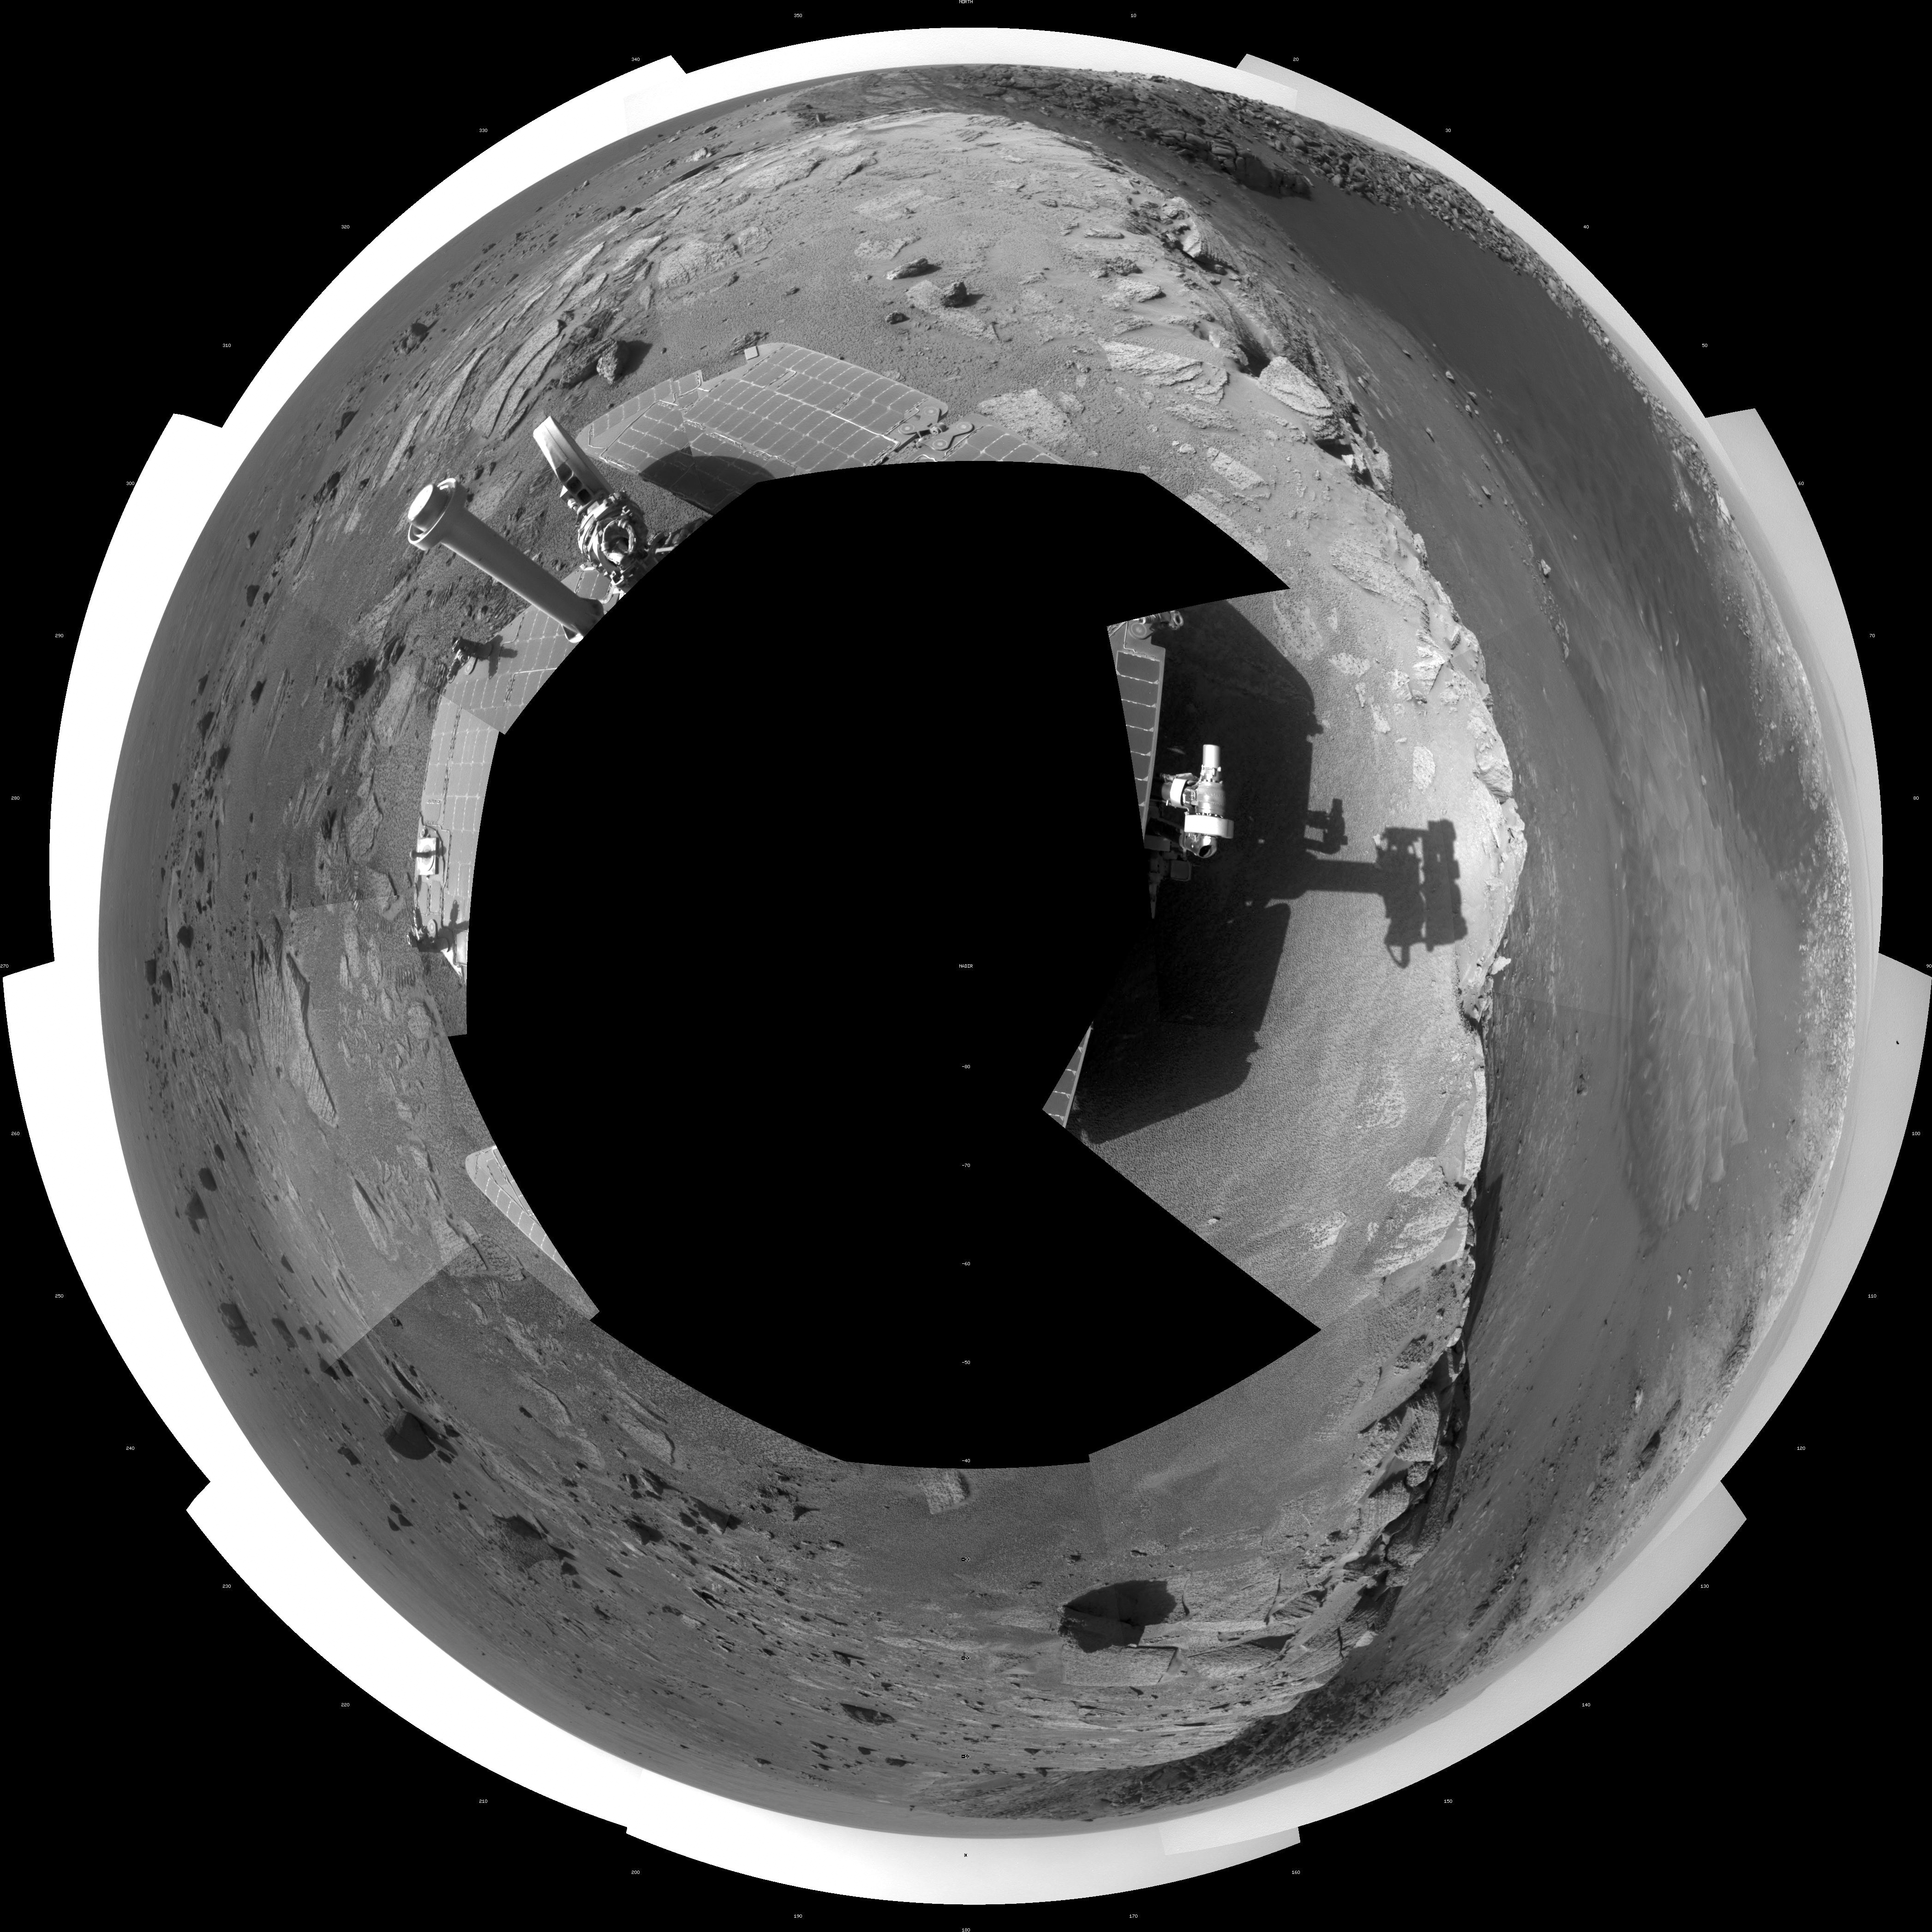

View of ‘Santa Maria’ Crater from Western Rim, Sol 2454 (Polar)

This 360-degree mosaic of images from the navigation camera on NASA’s Mars Exploration Rover Opportunity shows the view from the western rim of “Santa Maria” crater on the 2,454th Martian day, or sol, of Opportunity’s work on Mars (Dec. 19, 2010).

The crater is about 90 meters (295 feet) in diameter. This view is presented as a polar projection, with north at the top.

NASA’s Jet Propulsion Laboratory, a division of the California Institute of Technology in Pasadena, manages the Mars Exploration Rover Project for the NASA Science Mission Directorate, Washington.

Credit: NASA/JPL-Caltech